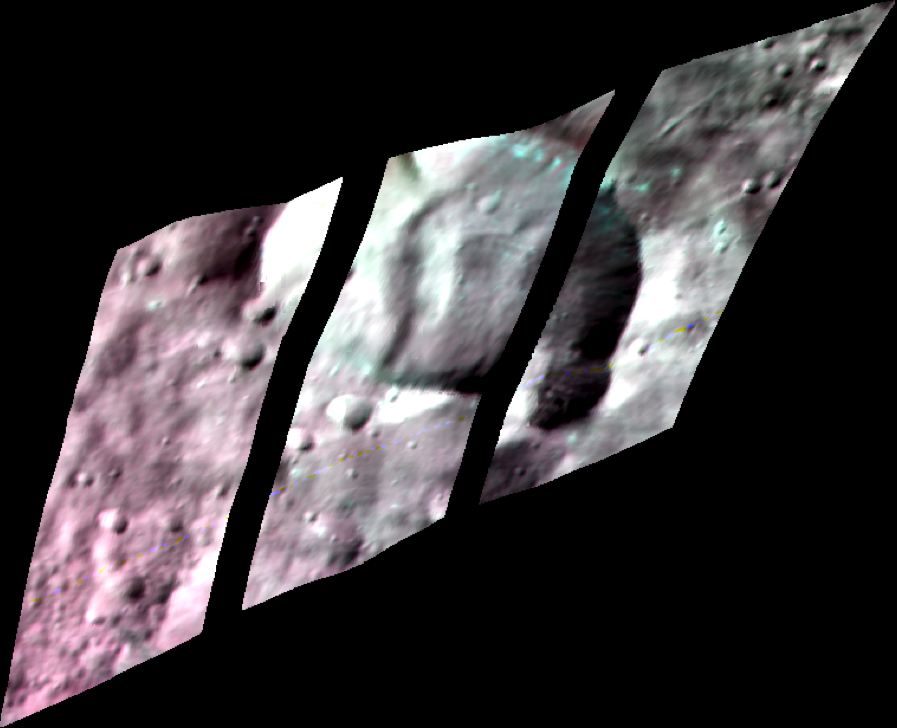

Contrast-Enhanced Image of Bellicia Crater

In this contrast-enhanced infrared image of Bellicia Crater on the giant asteroid Vesta, scientists from NASA’s Dawn mission can see signs of the mineral olivine. Olivine was not expected to be found at Bellicia. Olivine is found on the crater walls, floor and ejecta.

If Vesta’s formation had followed the script for the formation of rocky planets like our own, heat from the interior would have created distinct, separated layers of rock (generally, a core, mantle and crust). In that story, the mineral olivine should concentrate in the mantle.

Another version of this image can be found at PIA17476.

These images were taken between June 15 and July 25, 2012, from an altitude of 420 miles (680 kilometers).

Scientists assigned red to the 1.25-micron range of the infrared radiation spectrum, green to the 1.93-micron range, and blue to the 1.64-micron range. Green areas show the purest olivine exposures.

The Dawn mission to Vesta and Ceres is managed by the Jet Propulsion Laboratory, for NASA’s Science Mission Directorate, Washington, D.C. It is a project of the Discovery Program managed by NASA’s Marshall Space Flight Center, Huntsville, Ala. UCLA is responsible for overall Dawn mission science. Orbital Sciences Corporation of Dulles, Va., designed and built the Dawn spacecraft. The visible and infrared mapping spectrometer was provided by the Italian Space Agency and is managed by Italy’s National Institute for Astrophysics, Rome, in collaboration with Selex Galileo, where it was built.

Credit: NASA/JPL-Caltech/UCLA/ASI/INAF